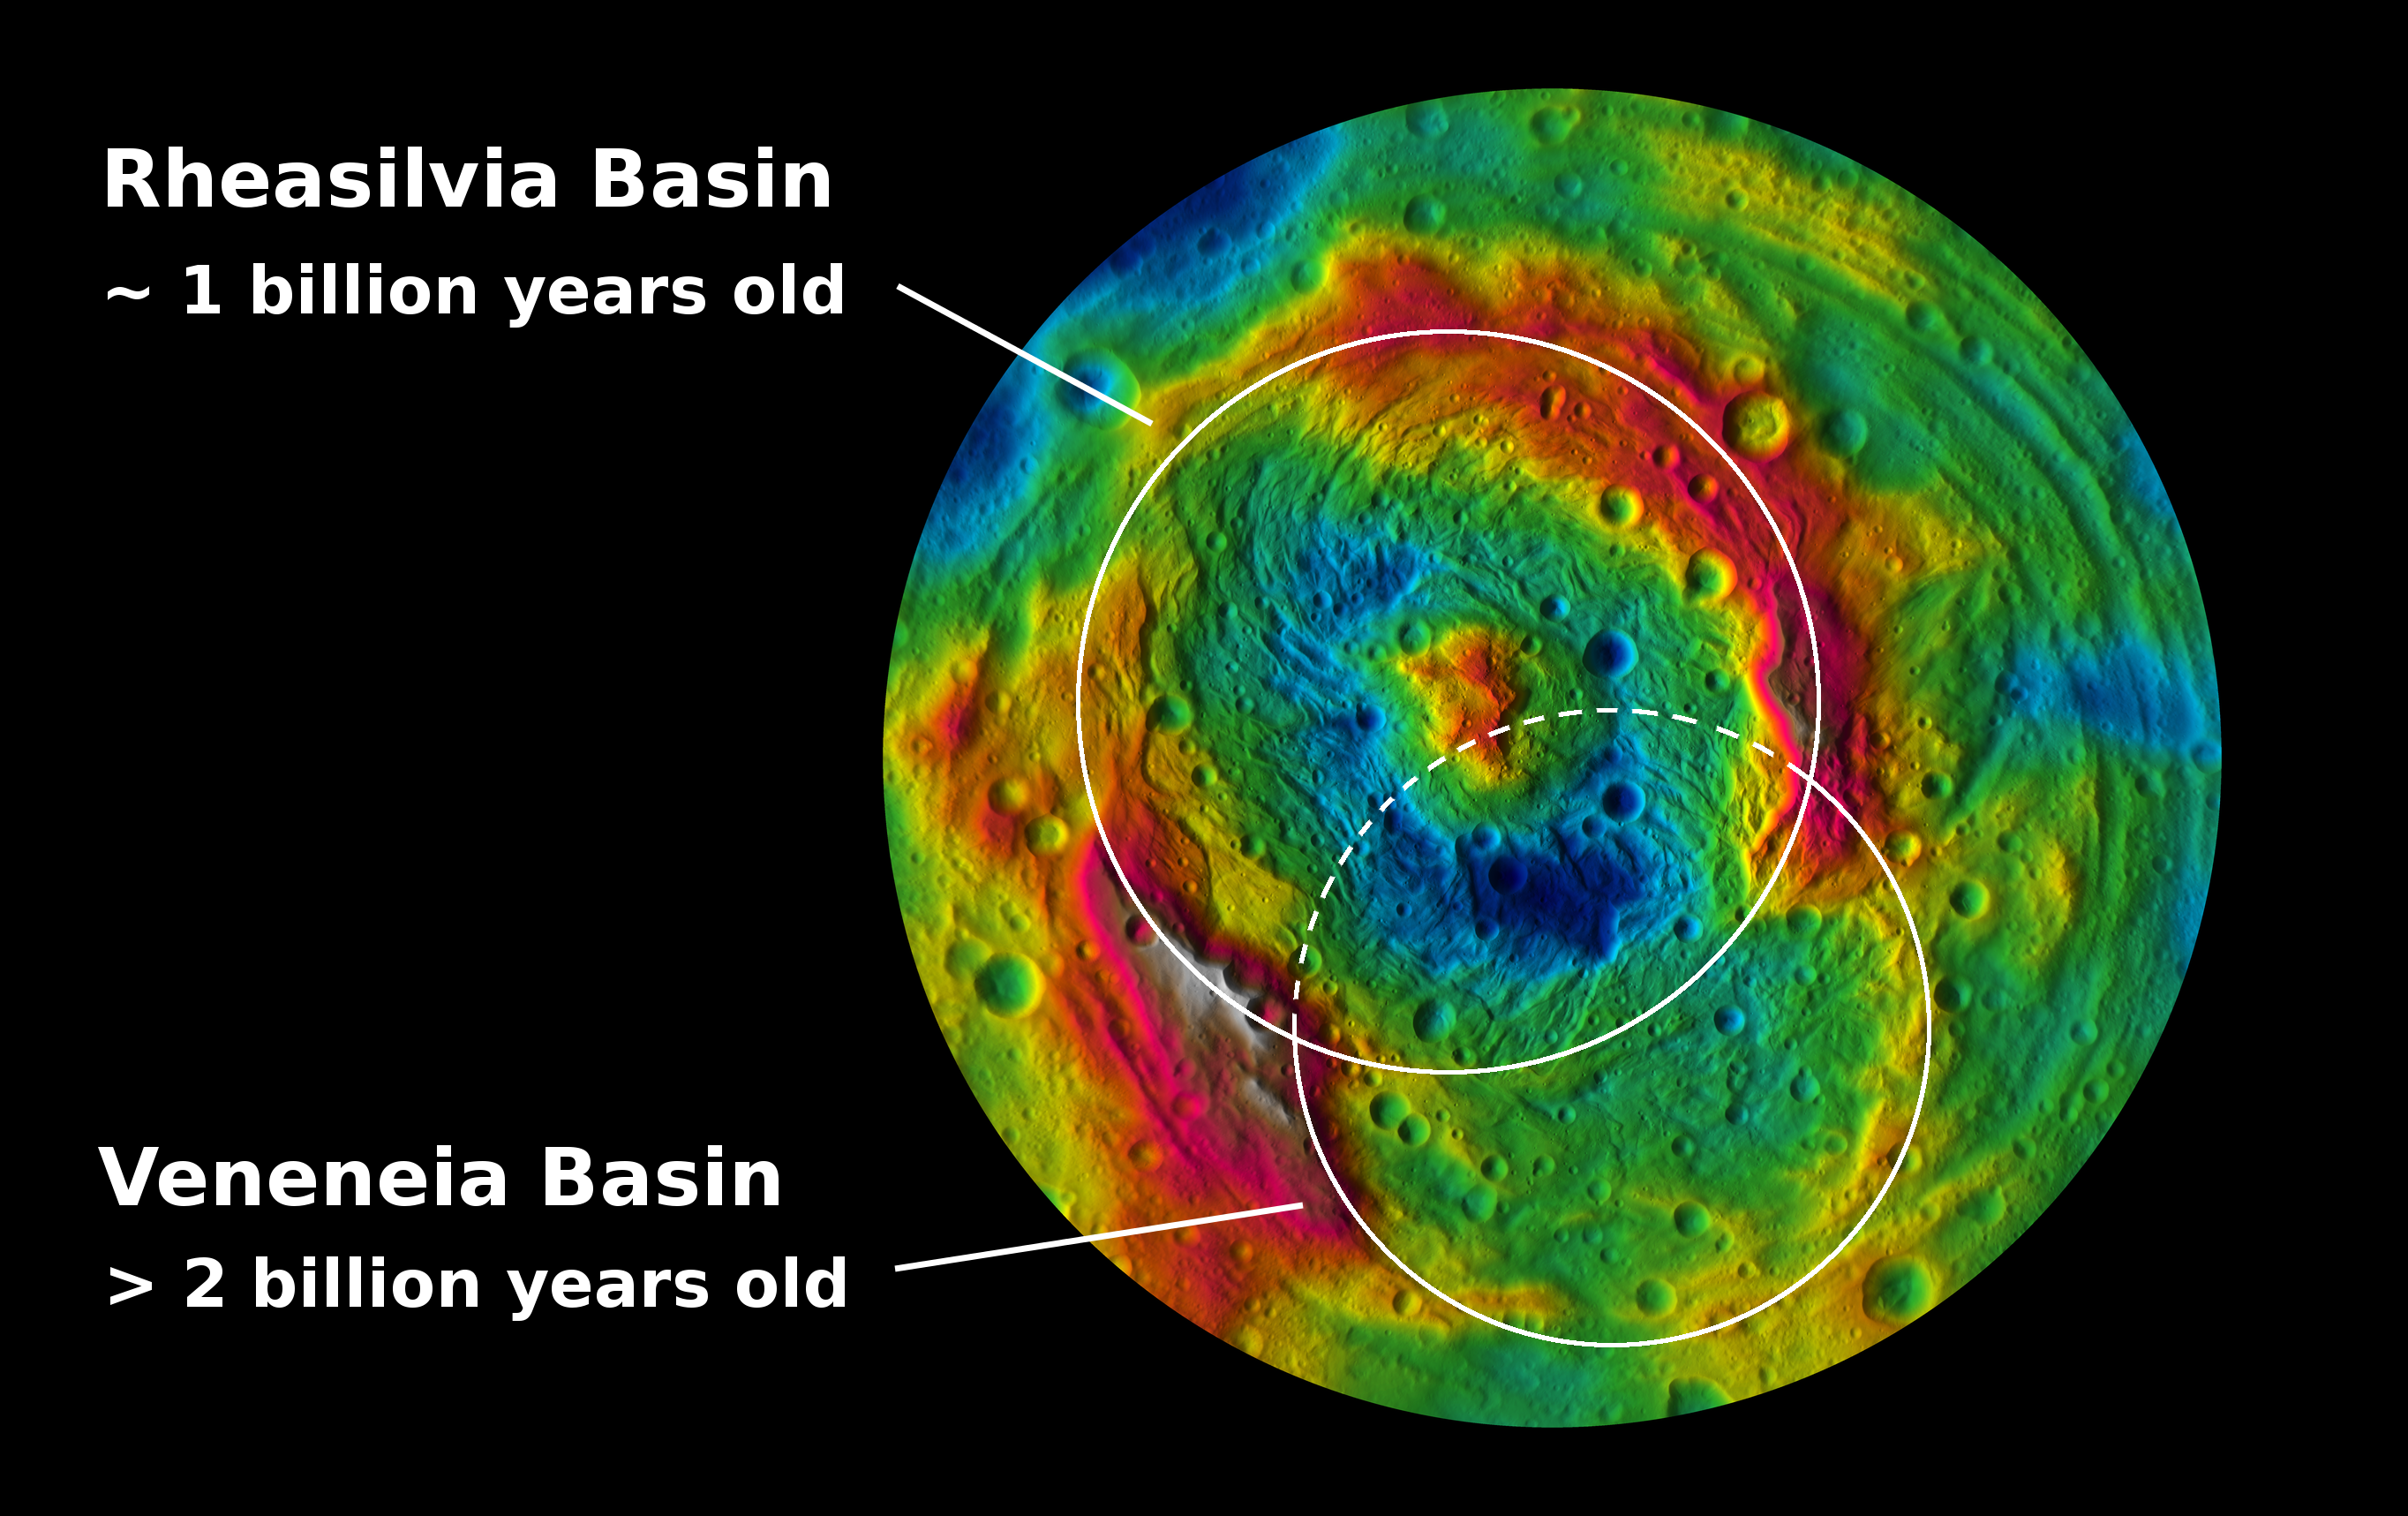

South Polar Impacts

Unannotated Version

Download the full resolution unannotated TIFF

This topographic map from NASA’s Dawn mission shows the two large impact basins in the southern hemisphere of the giant asteroid Vesta. The map is color-coded by elevation, with red showing the higher areas and blue showing the lower areas. Rheasilvia, the largest impact basin on Vesta, is 310 miles (500 kilometers) in diameter. Scientists estimate that it formed 1 billion years ago by counting the number of smaller craters that have formed on top of it. The other basin, Veneneia, is 250 miles (400 kilometers) across and lies partially beneath Rheasilvia. Scientists estimate that Veneneia is at least 2 billion years old.

The topography was derived from images taken by Dawn’s framing camera during Dawn’s high-altitude mapping orbit, which averaged about 420 miles (680 kilometers) in altitude and took place from Sept. 30 to Nov. 2, 2011. The resolution during that orbit was about 200 feet (60 meters) per pixel.

The Dawn mission to Vesta and Ceres is managed by NASA’s Jet Propulsion Laboratory, a division of the California Institute of Technology in Pasadena, for NASA’s Science Mission Directorate, Washington. UCLA is responsible for overall Dawn mission science. The Dawn framing cameras were developed and built under the leadership of the Max Planck Institute for Solar System Research, Katlenburg-Lindau, Germany, with significant contributions by DLR German Aerospace Center, Institute of Planetary Research, Berlin, and in coordination with the Institute of Computer and Communication Network Engineering, Braunschweig. The framing camera project is funded by the Max Planck Society, DLR and NASA/JPL.

Credit: NASA/JPL-Caltech/UCLA/MPS/DLR/IDA/PSI